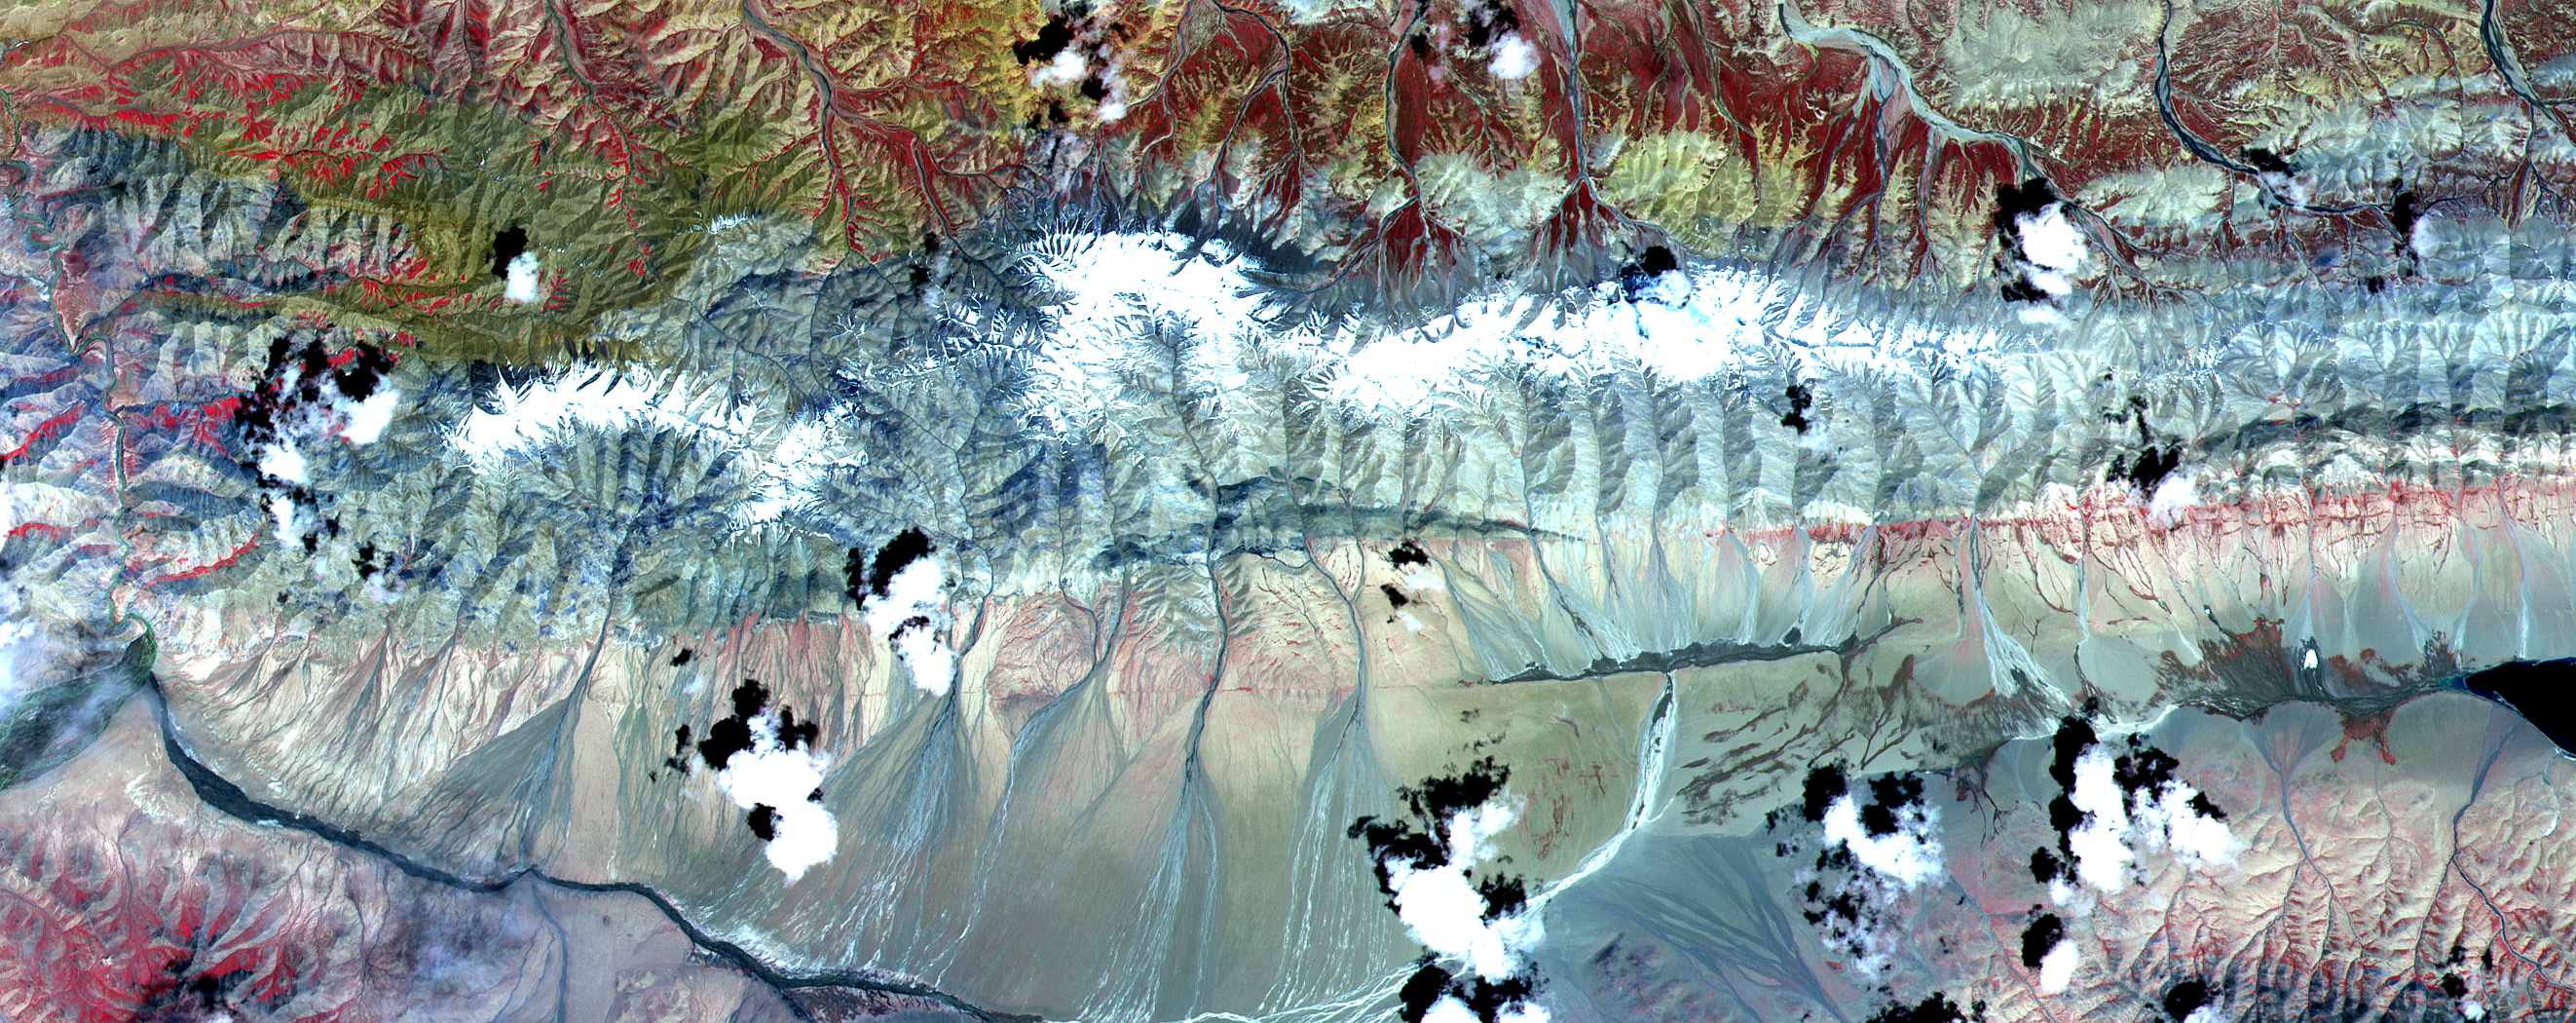

ASTER Tibet

The Kunlun fault is one of the gigantic strike-slip faults that bound the north side of Tibet. Left-lateral motion along the 1,500-kilometer (932-mile) length of the Kunlun has occurred uniformly for the last 40,000 years at a rate of 1.1 centimeter per year, creating a cumulative offset of more than 400 meters (1300 feet). In this image, two splays of the fault are clearly seen crossing from east to west. The northern fault juxtaposes sedimentary rocks of the mountains against alluvial fans. Its trace is also marked by lines of vegetation, which appear red in the image. The southern, younger fault cuts through the alluvium. A dark linear area in the center of the image is wet ground where groundwater has pounded against the fault. Measurements from the image of displacements of young streams that cross the fault show 15 to 75 meters (16 to 82 yards) of left-lateral offset. This image of Tibet covers an area 40 kilometers (25 miles) wide and 15 kilometers (10 miles) long in three bands of the reflected visible and infrared wavelength region. ASTER acquired the scene on July 20, 2000.

The image is located at 35.8 degrees north latitude and 93.6 degrees east longitude.

Advanced Spaceborne Thermal Emission and Reflection Radiometer (ASTER) is one of five Earth-observing instruments launched December 18, 1999, on NASA’s Terra satellite. The instrument was built by Japan’s Ministry of International Trade and Industry. A joint U.S./Japan science team is responsible for validation and calibration of the instrument and the data products. Dr. Anne Kahle at NASA’s Jet Propulsion Laboratory, Pasadena, California, is the U.S. science team leader; Moshe Pniel of JPL is the project manager. ASTER is the only high-resolution imaging sensor on Terra. The primary goal of the ASTER mission is to obtain high-resolution image data in 14 channels over the entire land surface, as well as black and white stereo images. With revisit time of between 4 and 16 days, ASTER will provide the capability for repeat coverage of changing areas on Earth’s surface. Advanced Spaceborne Thermal Emission and Reflection Radiometer (ASTER) is one of five Earth-observing instruments launched December 18, 1999, on NASA’s Terra satellite. The instrument was built by Japan’s Ministry of International Trade and Industry. A joint U.S./Japan science team is responsible for validation and calibration of the instrument and the data products. Dr. Anne Kahle at NASA’s Jet Propulsion Laboratory, Pasadena, California, is the U.S. science team leader; Moshe Pniel of JPL is the project manager. ASTER is the only high-resolution imaging sensor on Terra. The primary goal of the ASTER mission is to obtain high-resolution image data in 14 channels over the entire land surface, as well as black and white stereo images. With revisit time of between 4 and 16 days, ASTER will provide the capability for repeat coverage of changing areas on Earth’s surface.

The broad spectral coverage and high spectral resolution of ASTER will provide scientists in numerous disciplines with critical information for surface mapping and monitoring dynamic conditions and temporal change. Examples of applications include monitoring glacial advances and retreats, potentially active volcanoes, thermal pollution, and coral reef degradation; identifying crop stress; determining cloud morphology and physical properties; evaluating wetlands; mapping surface temperature of soils and geology; and measuring surface heat balance.

Credit: NASA/GSFC/METI/ERSDAC/JAROS, and U.S./Japan ASTER Science Team